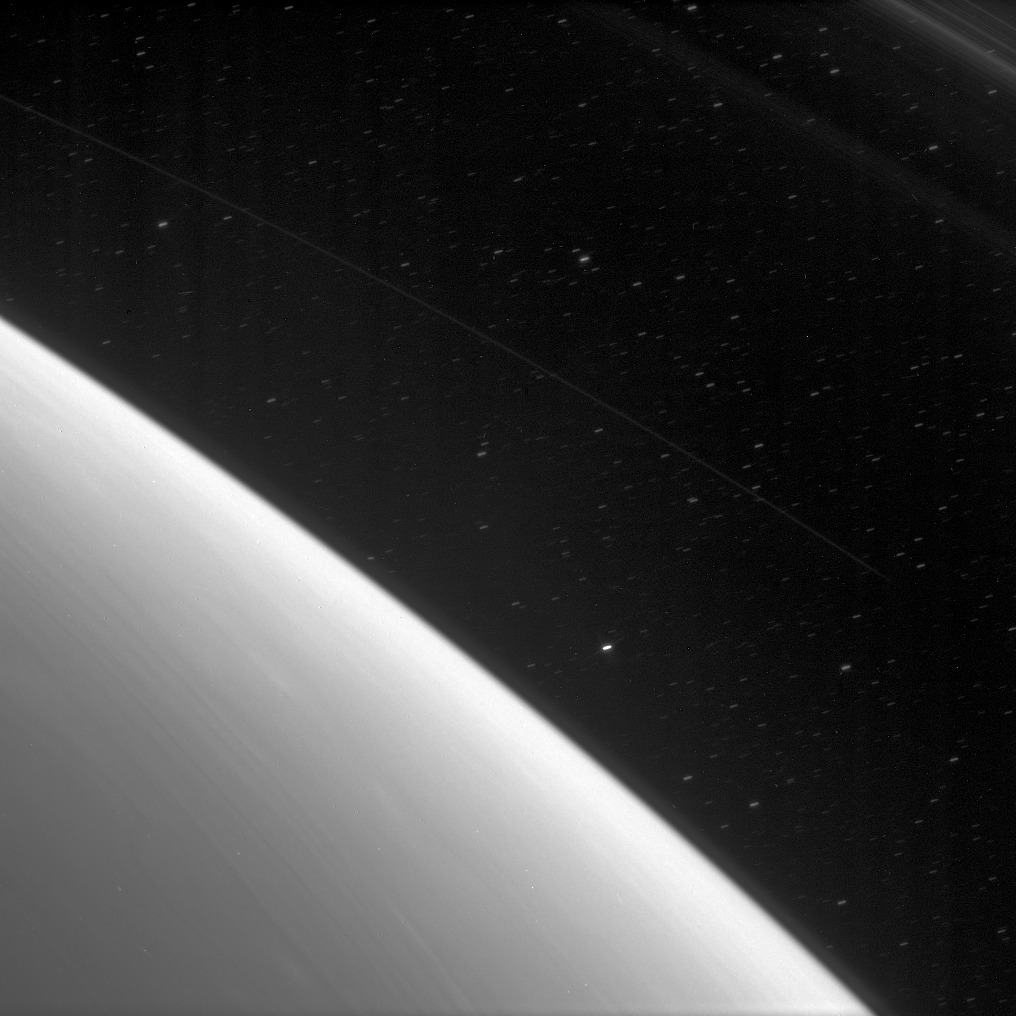

Rings in Orbit

High above the streamers of cloud in Saturn’s atmosphere, the planet’s immense ring system begins with faint, thin rings populated with dust-sized ice particles. Here, features in the D ring are visible, beginning at about 67,000 kilometers (42,000 miles) from the planet’s center.

Stars trail across the background during this exposure, timed to capture the faint light from these D ring features.

This view looks toward the unlit side of the rings from about 59 degrees above the ringplane.

The image was taken in visible light with the Cassini spacecraft narrow-angle camera on Feb. 9, 2007 at a distance of approximately 1.7 million kilometers (1.1 million miles) from Saturn. Image scale is 10 kilometers (6 miles) per pixel.

The Cassini-Huygens mission is a cooperative project of NASA, the European Space Agency and the Italian Space Agency. The Jet Propulsion Laboratory, a division of the California Institute of Technology in Pasadena, manages the mission for NASA’s Science Mission Directorate, Washington, D.C. The Cassini orbiter and its two onboard cameras were designed, developed and assembled at JPL. The imaging operations center is based at the Space Science Institute in Boulder, Colo.

Credit: NASA/JPL/Space Science Institute